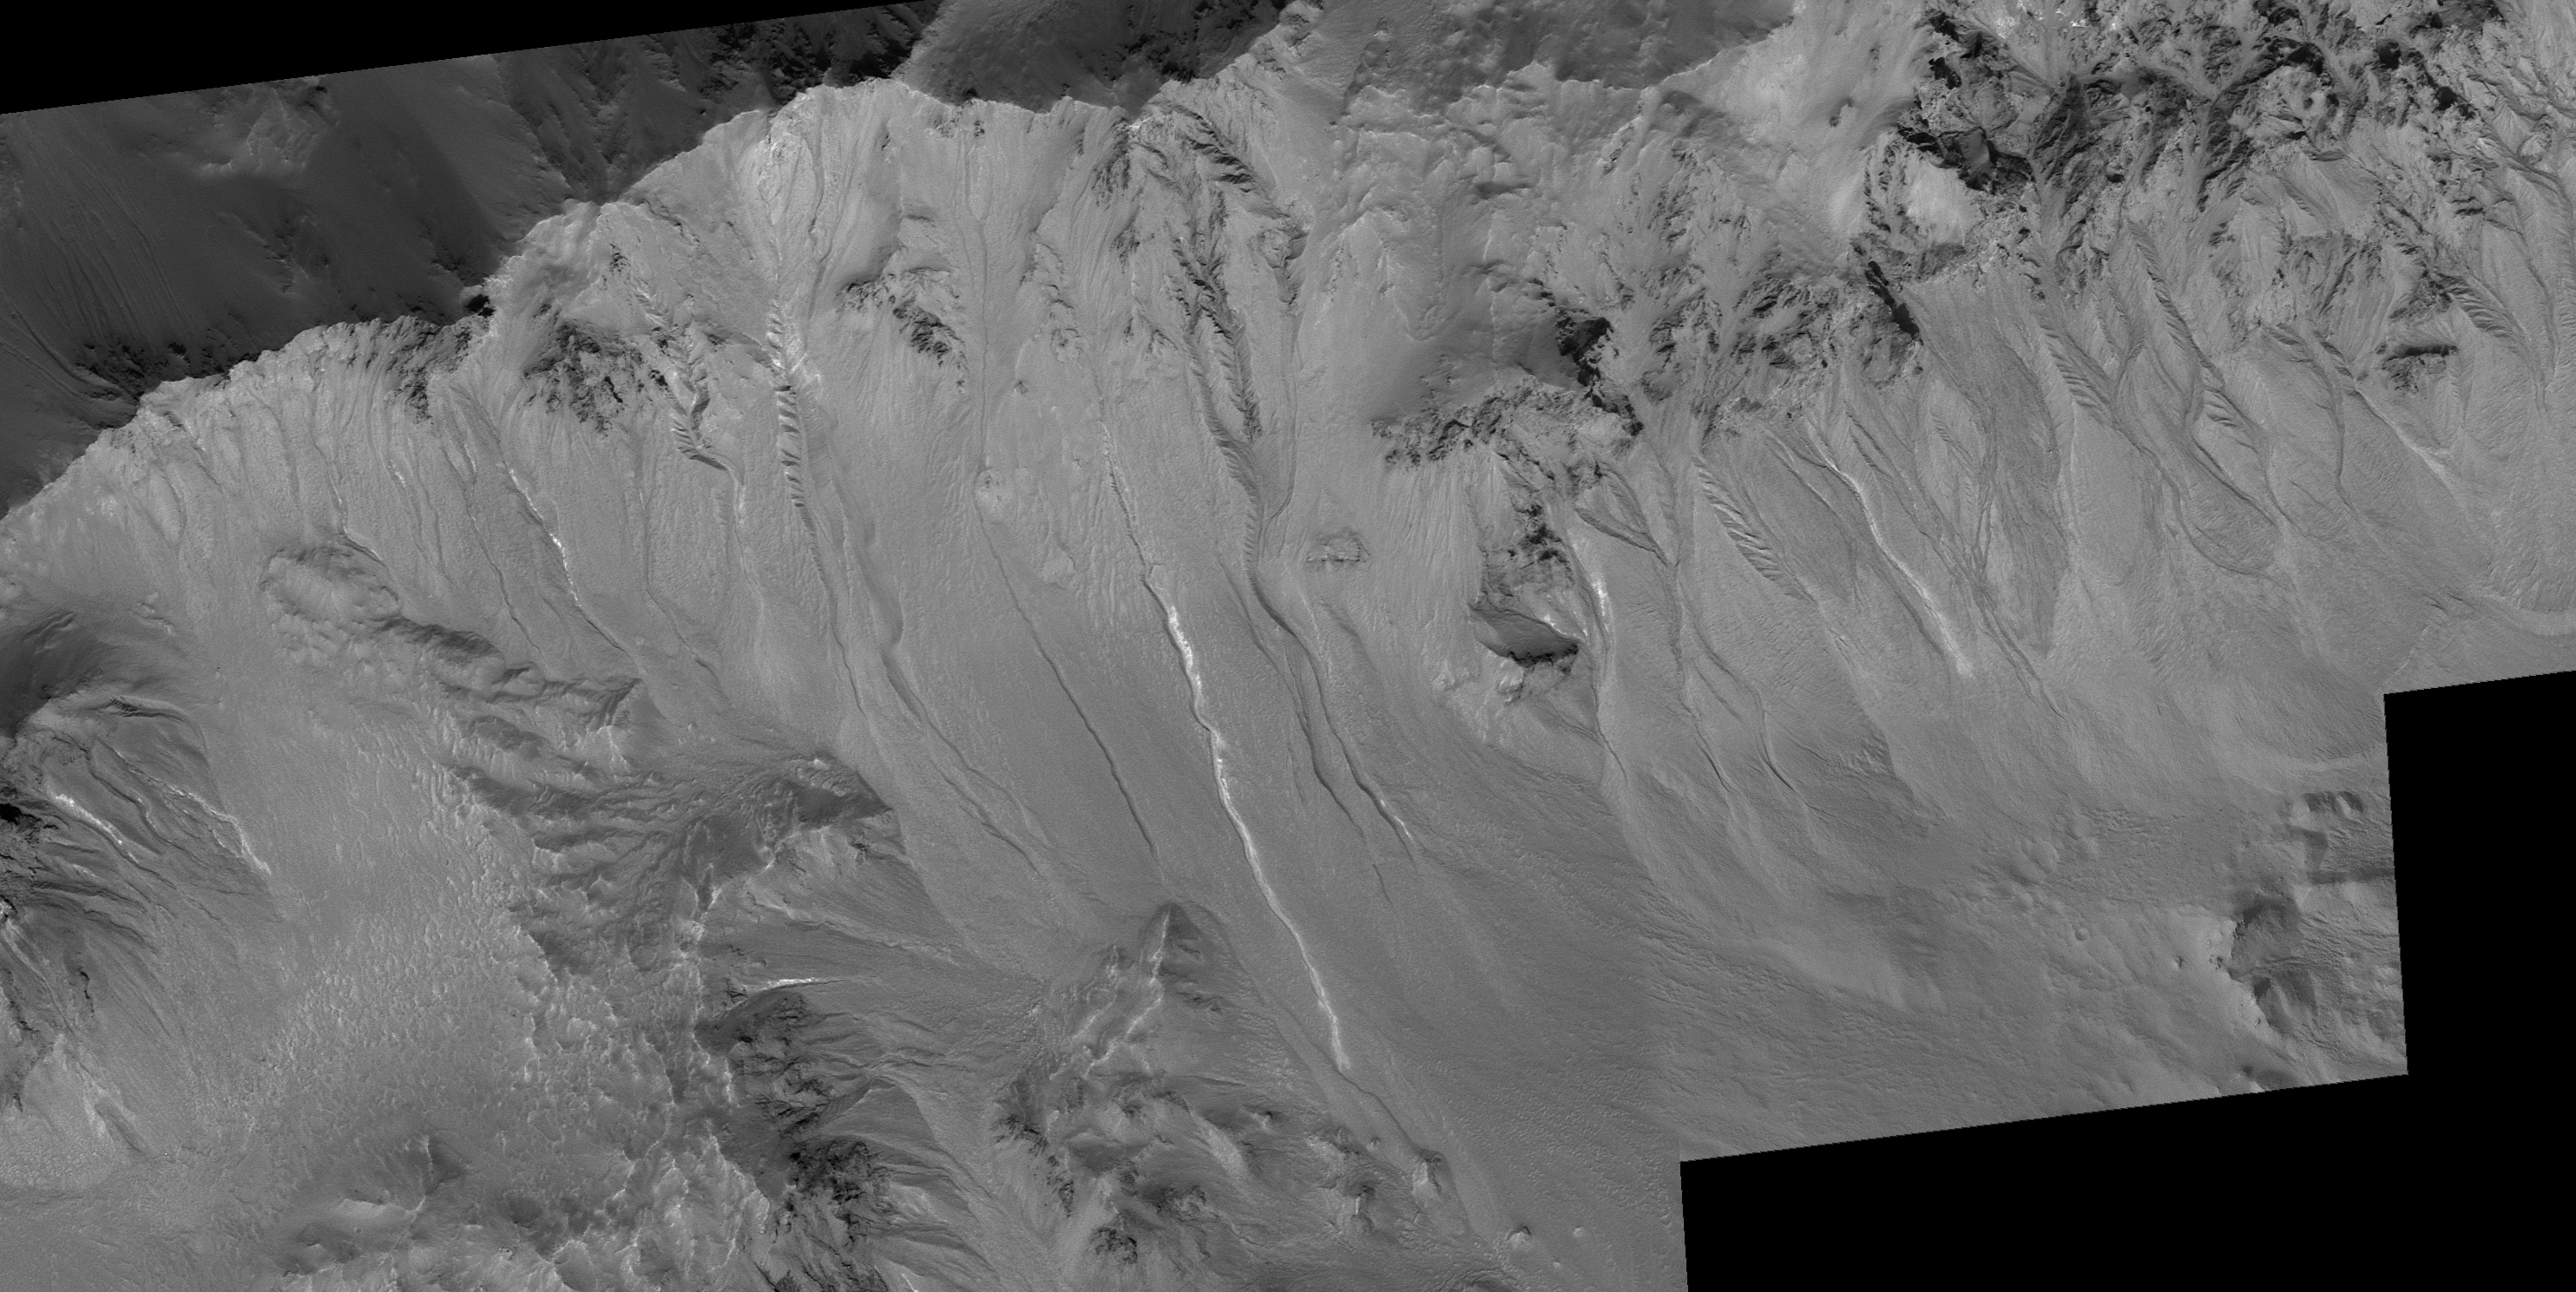

Other Martian Gullies with Light-Toned Deposits

The Mars Global Surveyor (MGS) Mars Orbiter Camera (MOC) captured two examples of gullies on crater walls in which a change occurred between 1999 and 2005. In each case, one in Terra Sirenum (see PIA09027 or MOC2-1618), the other in the Centauri Montes (see PIA09028 or MOC2-1619), new light-toned material was deposited during the MGS mission. These new light-toned deposits may be indicators that water flowed at these two gully sites during the past few years. Naturally, a question arises: are there other gullies at which similar light-toned deposits have formed?

To answer the question, the MOC team at Malin Space Science Systems (MSSS) reviewed every MOC image ever taken of a martian gully. Most of the gullies occur at middle latitudes in both the northern and southern hemispheres. This re-examination turned up several good examples of other light-toned materials deposited in gullies. However, in none of these cases is there a “before” image, with no light-toned material, followed by an “after” image in which new light-toned material had appeared. Thus, one cannot know how long ago these other light-toned deposits formed. However, these are excellent candidates for future monitoring with orbiter cameras that have sufficient spatial resolution to look for new light-toned deposits, should they form during the coming years. Shown here are three of the best examples the MOC team identified.

Figure A: This image shows several gullies with light-toned material on their floors and deposited in their aprons. This area is located on the northeast wall of Hale Crater near 35.5°S, 35.4°W. The picture is a mosaic of MOC images R07-02277 (acquired 31 July 2003), R13-01791 (acquired 11 January 2004), and S16-01780 (acquired 21 March 2006). The 500 meter scale bar is 547 yards long.

Figure B: This image shows a portion of the south wall of an unnamed crater on the northern plains of Mars, near 59.0°N, 277.7°W. As in the previous example, the material deposited after movement through the gully channel is light-toned. A portion of another gully is seen on the left edge of the picture. This is a sub-frame of MOC image R01-00902, acquired on 19 January 2003.

Figure C: This picture is a mosaic of MOC images M11-00286 (acquired 2 January 2000), S13-01274 (acquired 13 December 2005), and R09-01804 (acquired 16 September 2003). The arrows point to several light-toned gully deposits that were observed at this location, the wall of a deep pit formed in a large crater nearly filled with layered, boulder-producing rock. These features are located in Noachis Terra near 47.2°S, 355.8°W.

The Mars Global Surveyor mission is managed for NASA’s Office of Space Science, Washington, by the Jet Propulsion Laboratory, a division of the California Institute of Technology, Pasadena. Lockheed Martin Space Systems, Denver, developed and operates the spacecraft. Malin Space Science Systems, San Diego, Calif., built and operates the Mars Orbiter Camera.

Credit: NASA/JPL/Malin Space Science Systems